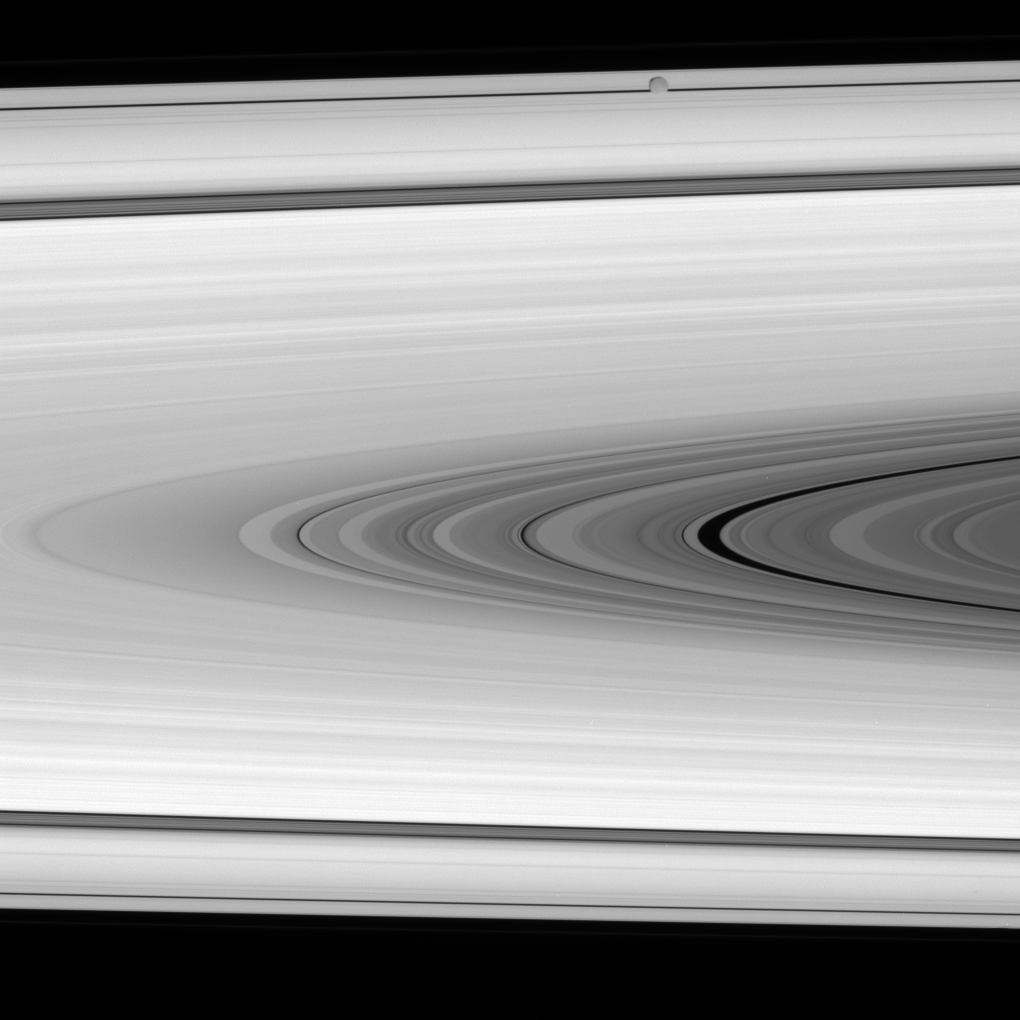

Epimetheus in the Way

As the Cassini spacecraft studies the rings, an icy interloper happens past. At the top of the image, between the spacecraft and the rings, is Epimetheus.

The darker region extending from center right is within the C ring. Surrounding it are the B ring, Cassini Division and A ring.

This view looks toward the sunlit side of the rings from about 2 degrees below the ringplane. Epimetheus is 116 kilometers (72 miles) across.

The image was taken in visible light with the Cassini spacecraft narrow-angle camera on Jan. 17, 2008. The view was acquired at a distance of approximately 1.1 million kilometers (707,000 miles) from Saturn. Image scale is about 6 kilometers (4 miles) per pixel.

The Cassini-Huygens mission is a cooperative project of NASA, the European Space Agency and the Italian Space Agency. The Jet Propulsion Laboratory, a division of the California Institute of Technology in Pasadena, manages the mission for NASA’s Science Mission Directorate, Washington, D.C. The Cassini orbiter and its two onboard cameras were designed, developed and assembled at JPL. The imaging operations center is based at the Space Science Institute in Boulder, Colo.

Credit: NASA/JPL/Space Science Institute